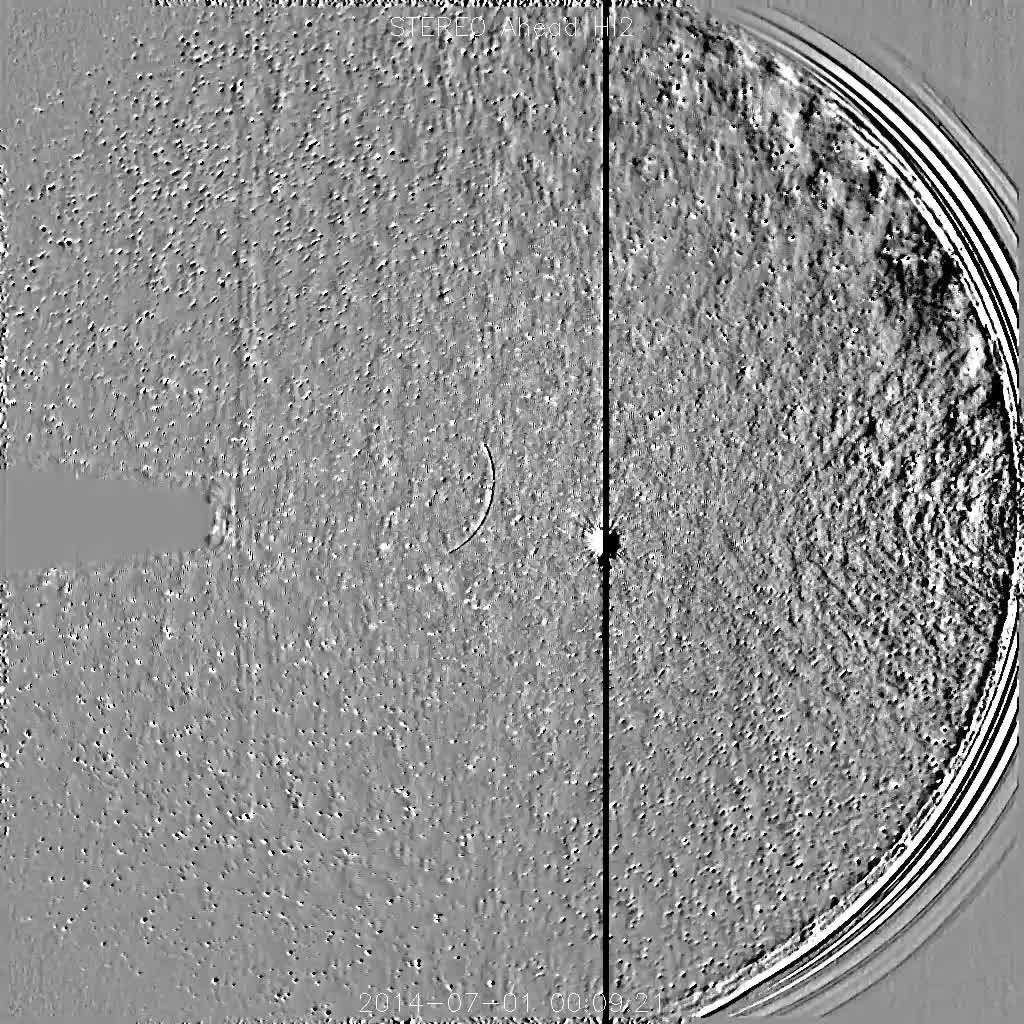

Comet Jacques Approaches the Sun

NASA's Solar TErrestrial Relations Observatory, STEREO has observed the recently discovered Comet Jacques as it passed by its nearest approach to the Sun (July 1-6, 2014). The wide field instrument on board STEREO (Ahead) showed the comet with its elongated tail being stretched and pummeled by the gusty solar wind streaming from the Sun. Also visible near the center of the image is the bright planet Venus. The Sun is just out of the field of view to the right. Comet Jacques is traveling through space at about 180,000 km per hour (110,000 mph). It may brighten enough to be seen with the naked eye.

Credit: NASA/Goddard/STEREO